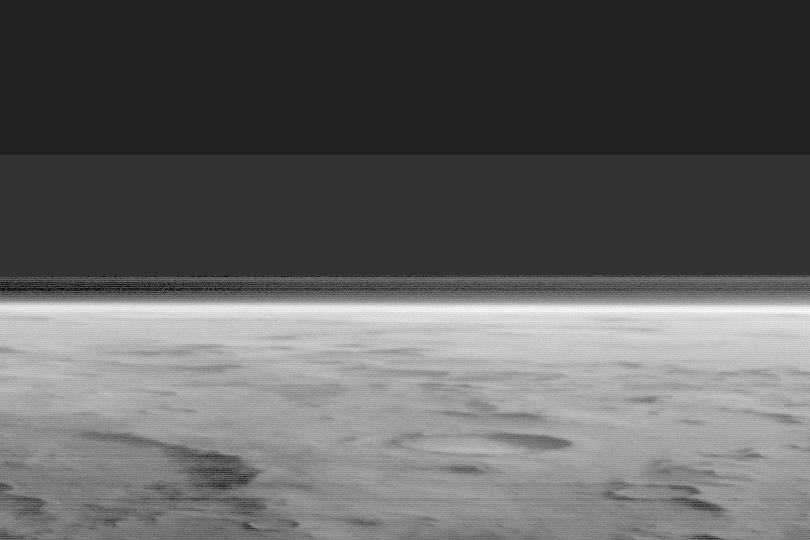

The Martian Limb

The Mars Global Surveyor (MGS) Mars Orbiter Camera (MOC) red and blue wide angle cameras provide daily coverage of the planet “from limb to limb.” The “limbs” are the edges of the planet as seen to the west and east of the spacecraft. Depending on weather conditions, clouds or haze can sometimes be seen above the limb. This picture was taken by the blue camera in December 2002. It is an oblique view looking westward across heavily cratered terrain at high southern latitudes. A thin line of haze, high in the martian atmosphere, can be seen above the planet’s surface. The view of craters in the foreground is enhanced by the presence of bright, winter-time carbon dioxide frost. The darkness above the limb is outer space.

Credit: NASA/JPL/Malin Space Science Systems